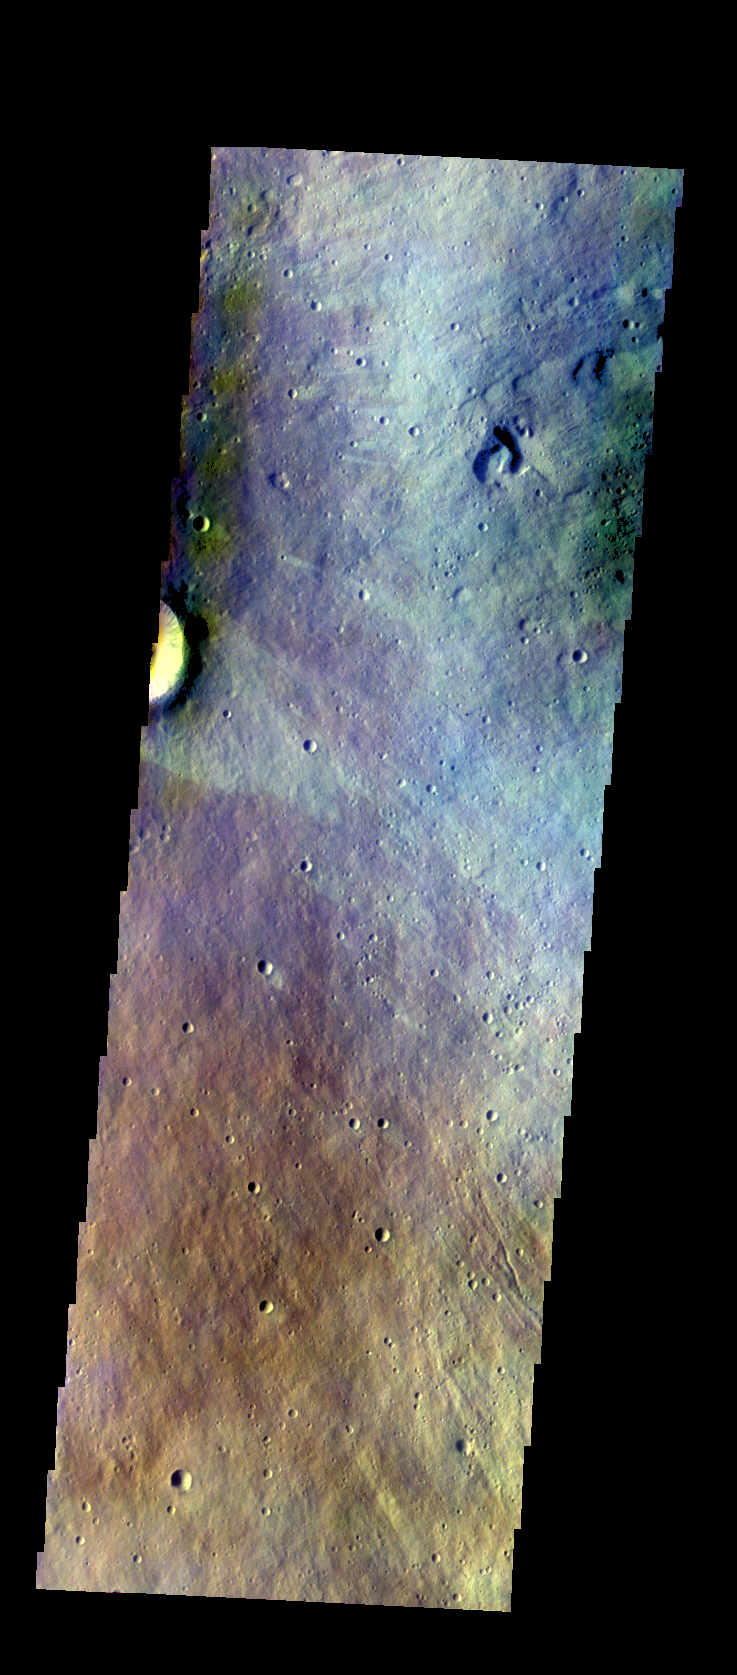

Elysium Mons – False Color

The THEMIS VIS camera contains 5 filters. The data from different filters can be combined in multiple ways to create a false color image. These false color images may reveal subtle variations of the surface not easily identified in a single band image. Today’s false color image shows part of the eastern flank of Elysium Mons.

Credit: NASA/JPL-Caltech/ASU